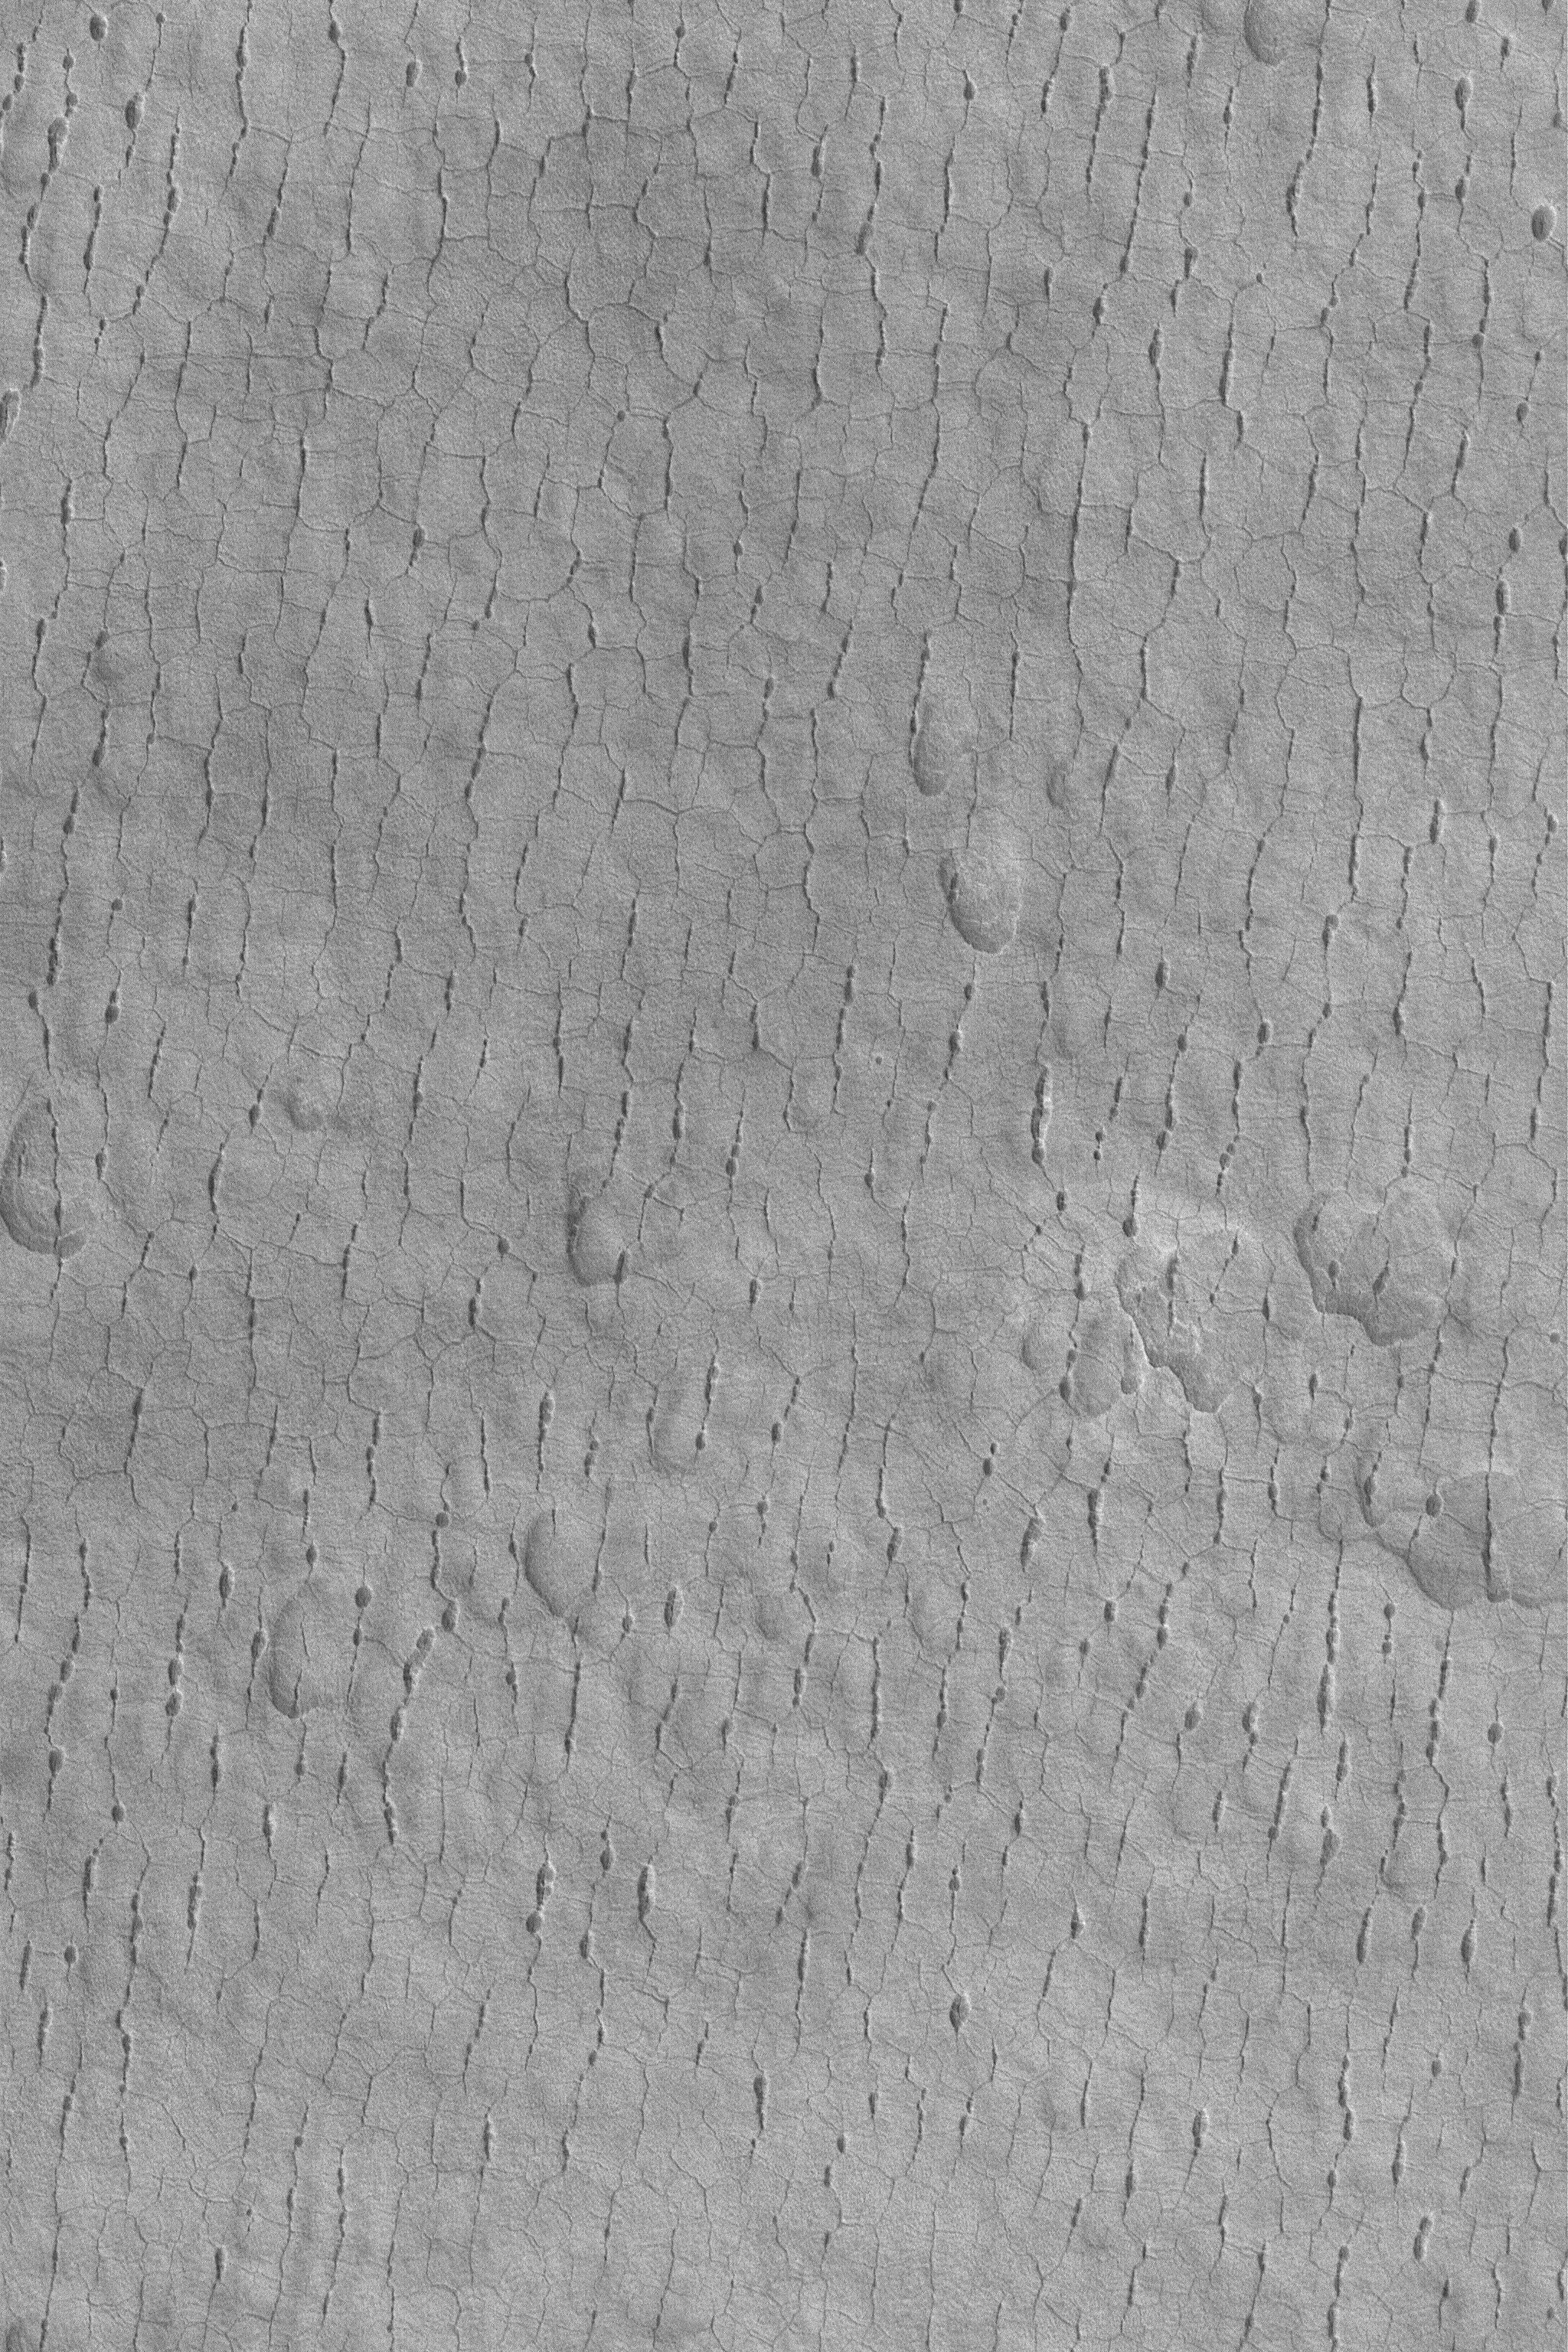

Cracked and Pitted Plain

MGS MOC Release No. MOC2-536, 6 November 2003

This Mars Global Surveyor (MGS) Mars Orbiter Camera (MOC) image shows a typical view–at 1.5 meters (5 feet) per pixel–of surfaces in far western Utopia Planitia. In this region, the plains have developed cracks and pit chains arranged in a polygonal pattern. The pits form by collapse along the trend of a previously-formed crack. This picture is located near 45.0°N, 275.4°W. This April 2003 image covers an area 3 km (1.9 mi) wide and is illuminated by sunlight from the lower left.

Credit: NASA/JPL/Malin Space Science Systems